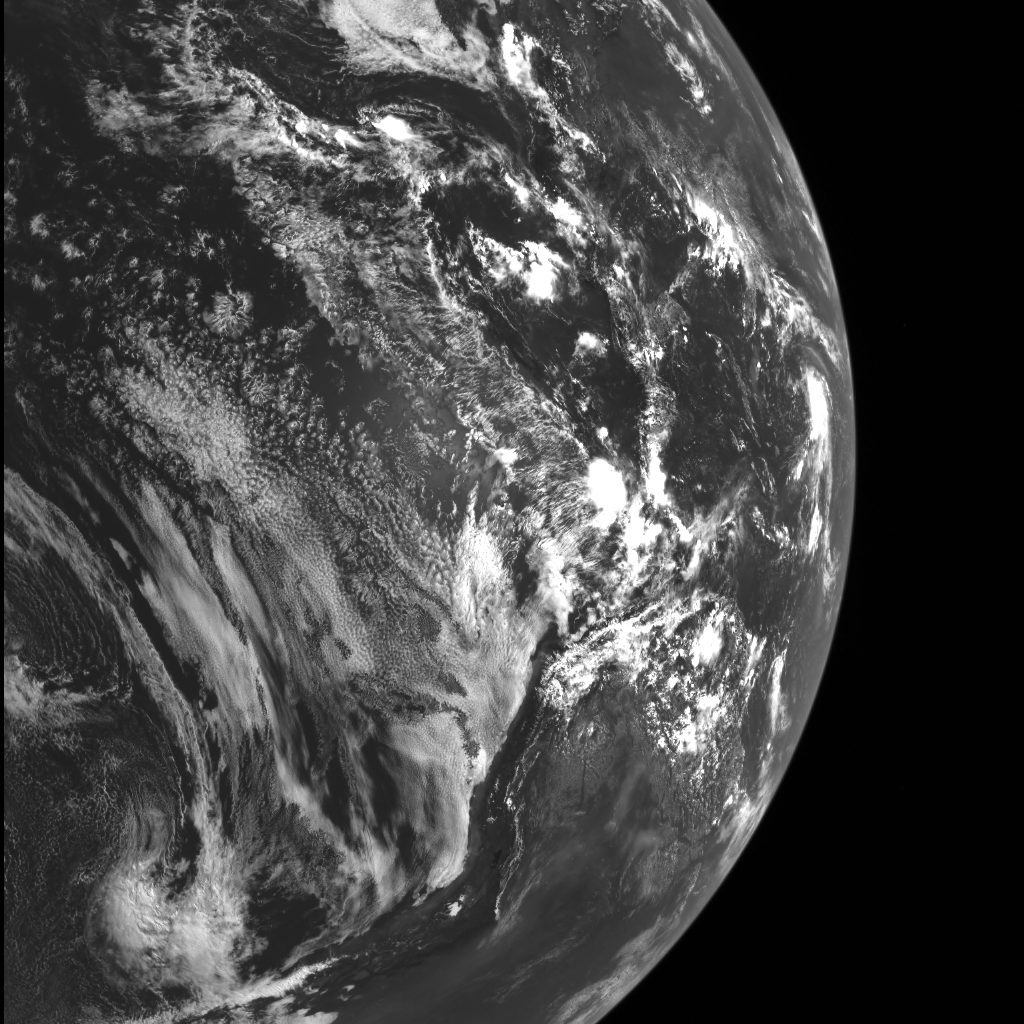

Home

Launched on August 3, 2004, the MESSENGER spacecraft’s trajectory took it back to Earth for a gravity assist flyby a year later. This image, taken on August 2, 2005 as MESSENGER prepared to depart again for the inner Solar System, shows the western margin of the South American continent (bottom), Mexico (top), and the tropical depression that would develop into Tropical Storm Harvey the next day (far right).

Today’s image of Earth serves two purposes. First, it recalls the remarkable journey MESSENGER has undertaken since launch to become the first spacecraft to orbit Mercury. But it also reinforces the concept of comparative planetology — that much of what we know of Mercury’s geology is rooted in what we have learned from studying our home planet. Whether it be Mercury’s large-scale tectonic deformation, its widespread volcanic resurfacing, or even how impacts have shaped its surface, Earth has given scientists a thorough grounding in the tools needed to understand the innermost planet.

Date acquired: August 2, 2005
Image Mission Elapsed Time (MET): 31489858
Image ID: 1063
Instrument: Wide Angle Camera (WAC) of the Mercury Dual Imaging System (MDIS)
Center Latitude: -0.4°
Center Longitude: 269.8° E
Resolution: 7.6 kilometers/pixel
Scale: The field of view in this image covers approx. 64° of arc (7,137 km or 4,436 mi.) across Earth’s surface
Incidence Angle: 22.5°
Emission Angle: 33.6°
Phase Angle: 55.5°
The north pole is to the top right in this image.

The MESSENGER spacecraft is the first ever to orbit the planet Mercury, and the spacecraft’s seven scientific instruments and radio science investigation are unraveling the history and evolution of the Solar System’s innermost planet. MESSENGER acquired over 150,000 images and extensive other data sets. MESSENGER is capable of continuing orbital operations until early 2015.

For information regarding the use of images, see the MESSENGER image use policy.

Credit: NASA/Johns Hopkins University Applied Physics Laboratory/Carnegie Institution of Washington